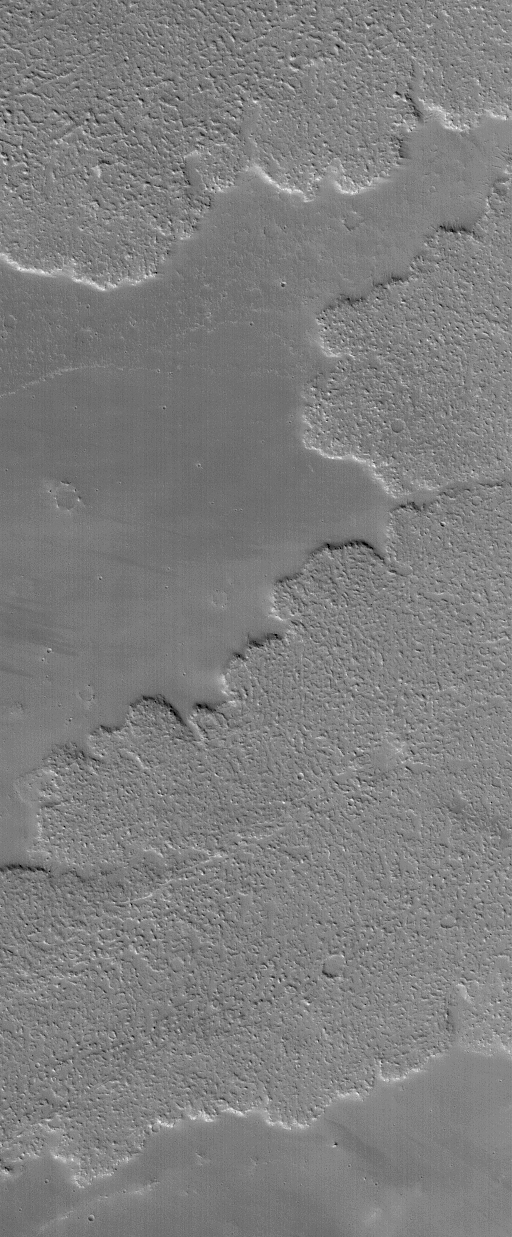

Lava Flows in Tharsis

24 April 2004
This Mars Global Surveyor (MGS) Mars Orbiter Camera (MOC) picture shows details on large lava flows in the Tharsis volcanic region of Mars. The image is located near 25.4°N, 123.7°W. The picture covers an area about 3 km (1.9 mi) across. Sunlight illuminates the scene from the lower left.

Credit: NASA/JPL/Malin Space Science Systems